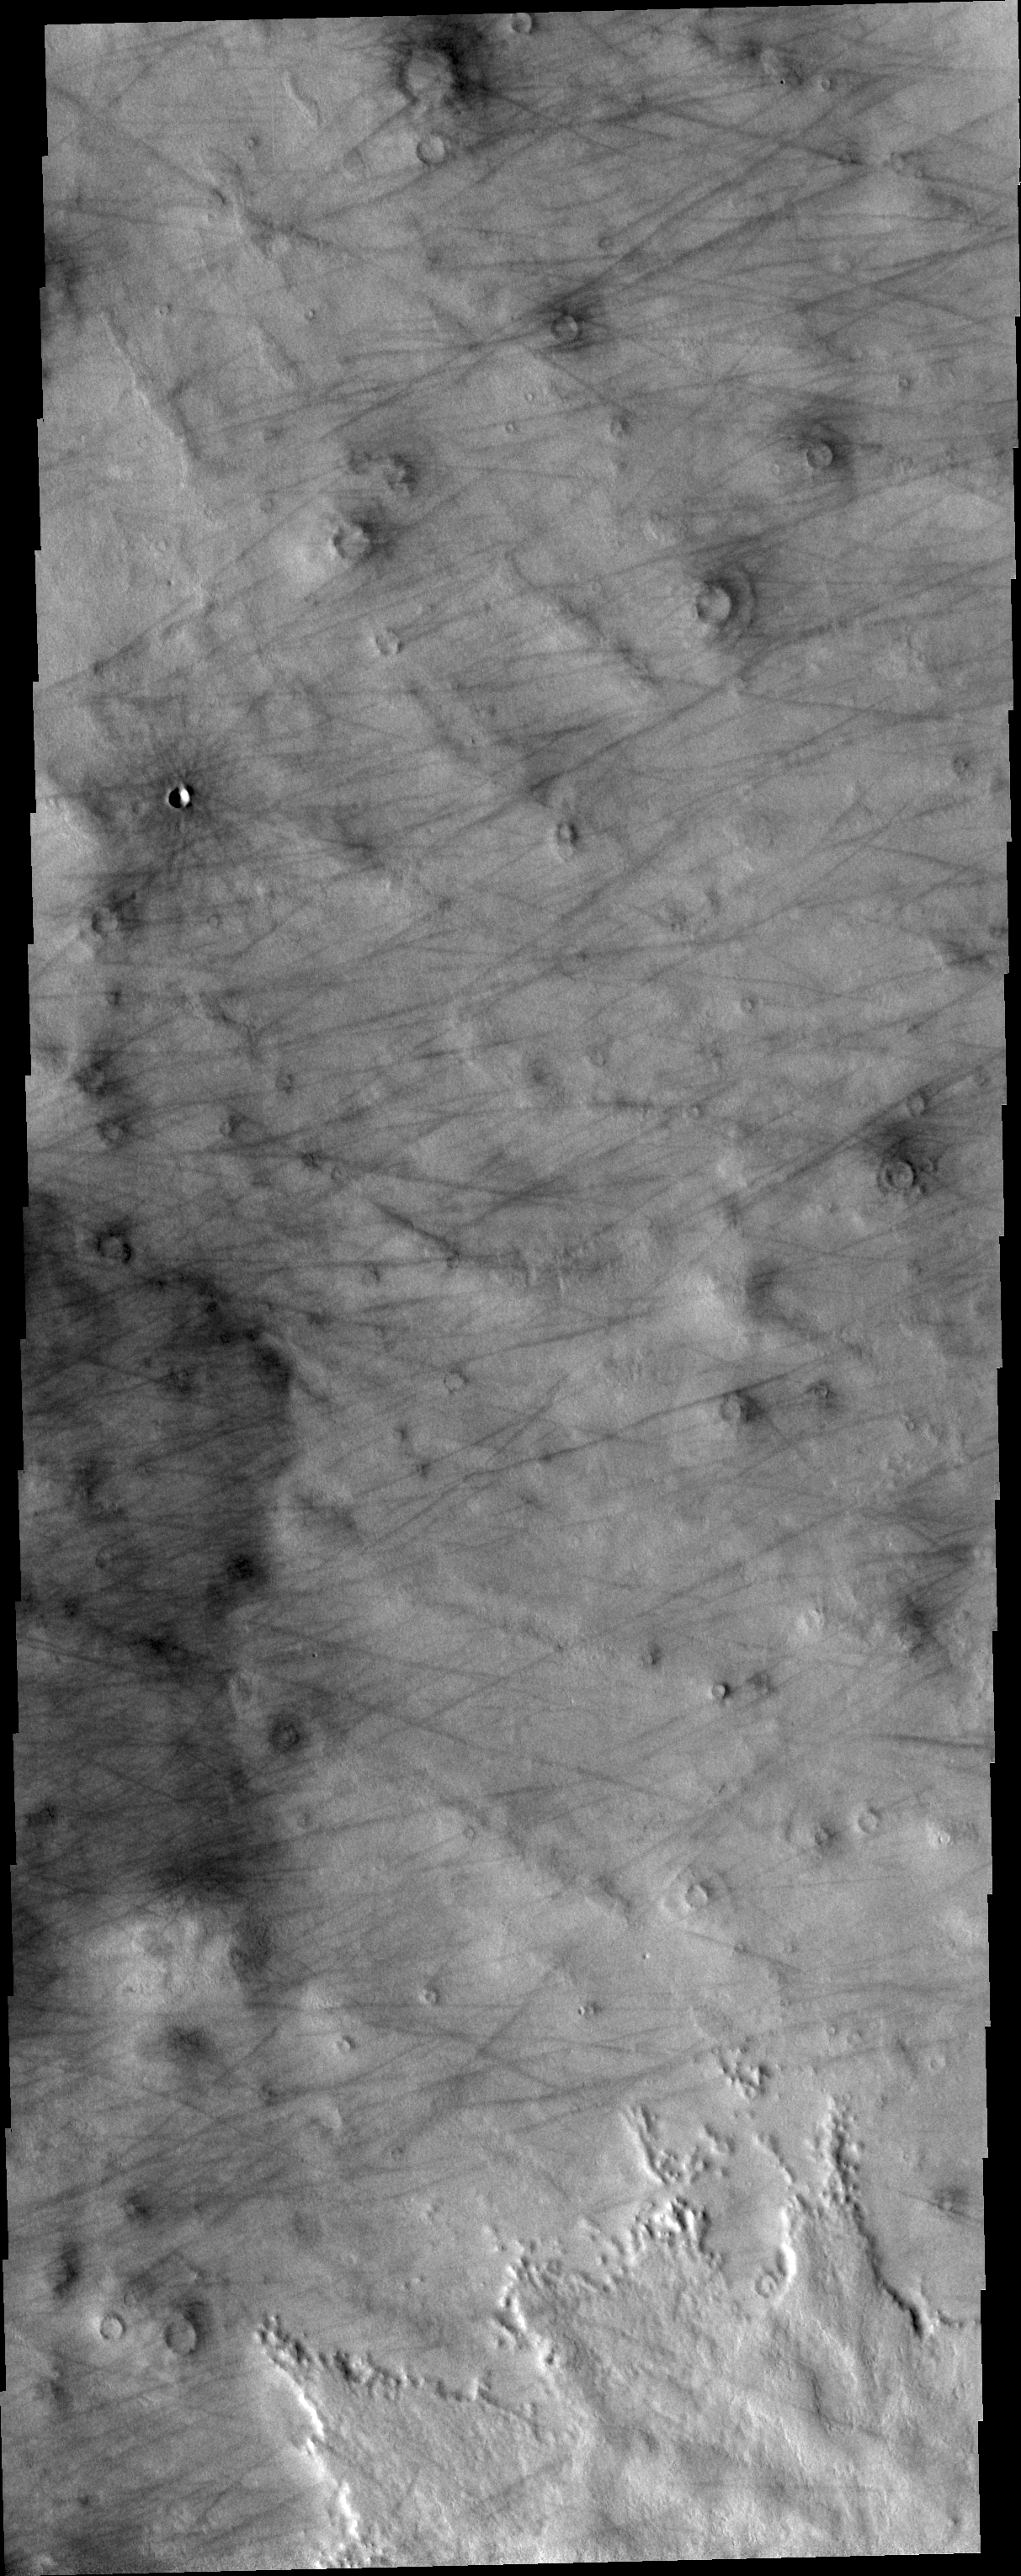

Dust Devil Tracks

The dust devil tracks in this VIS image are located on Arcadia Planitia.

Credit: NASA/JPL/ASU